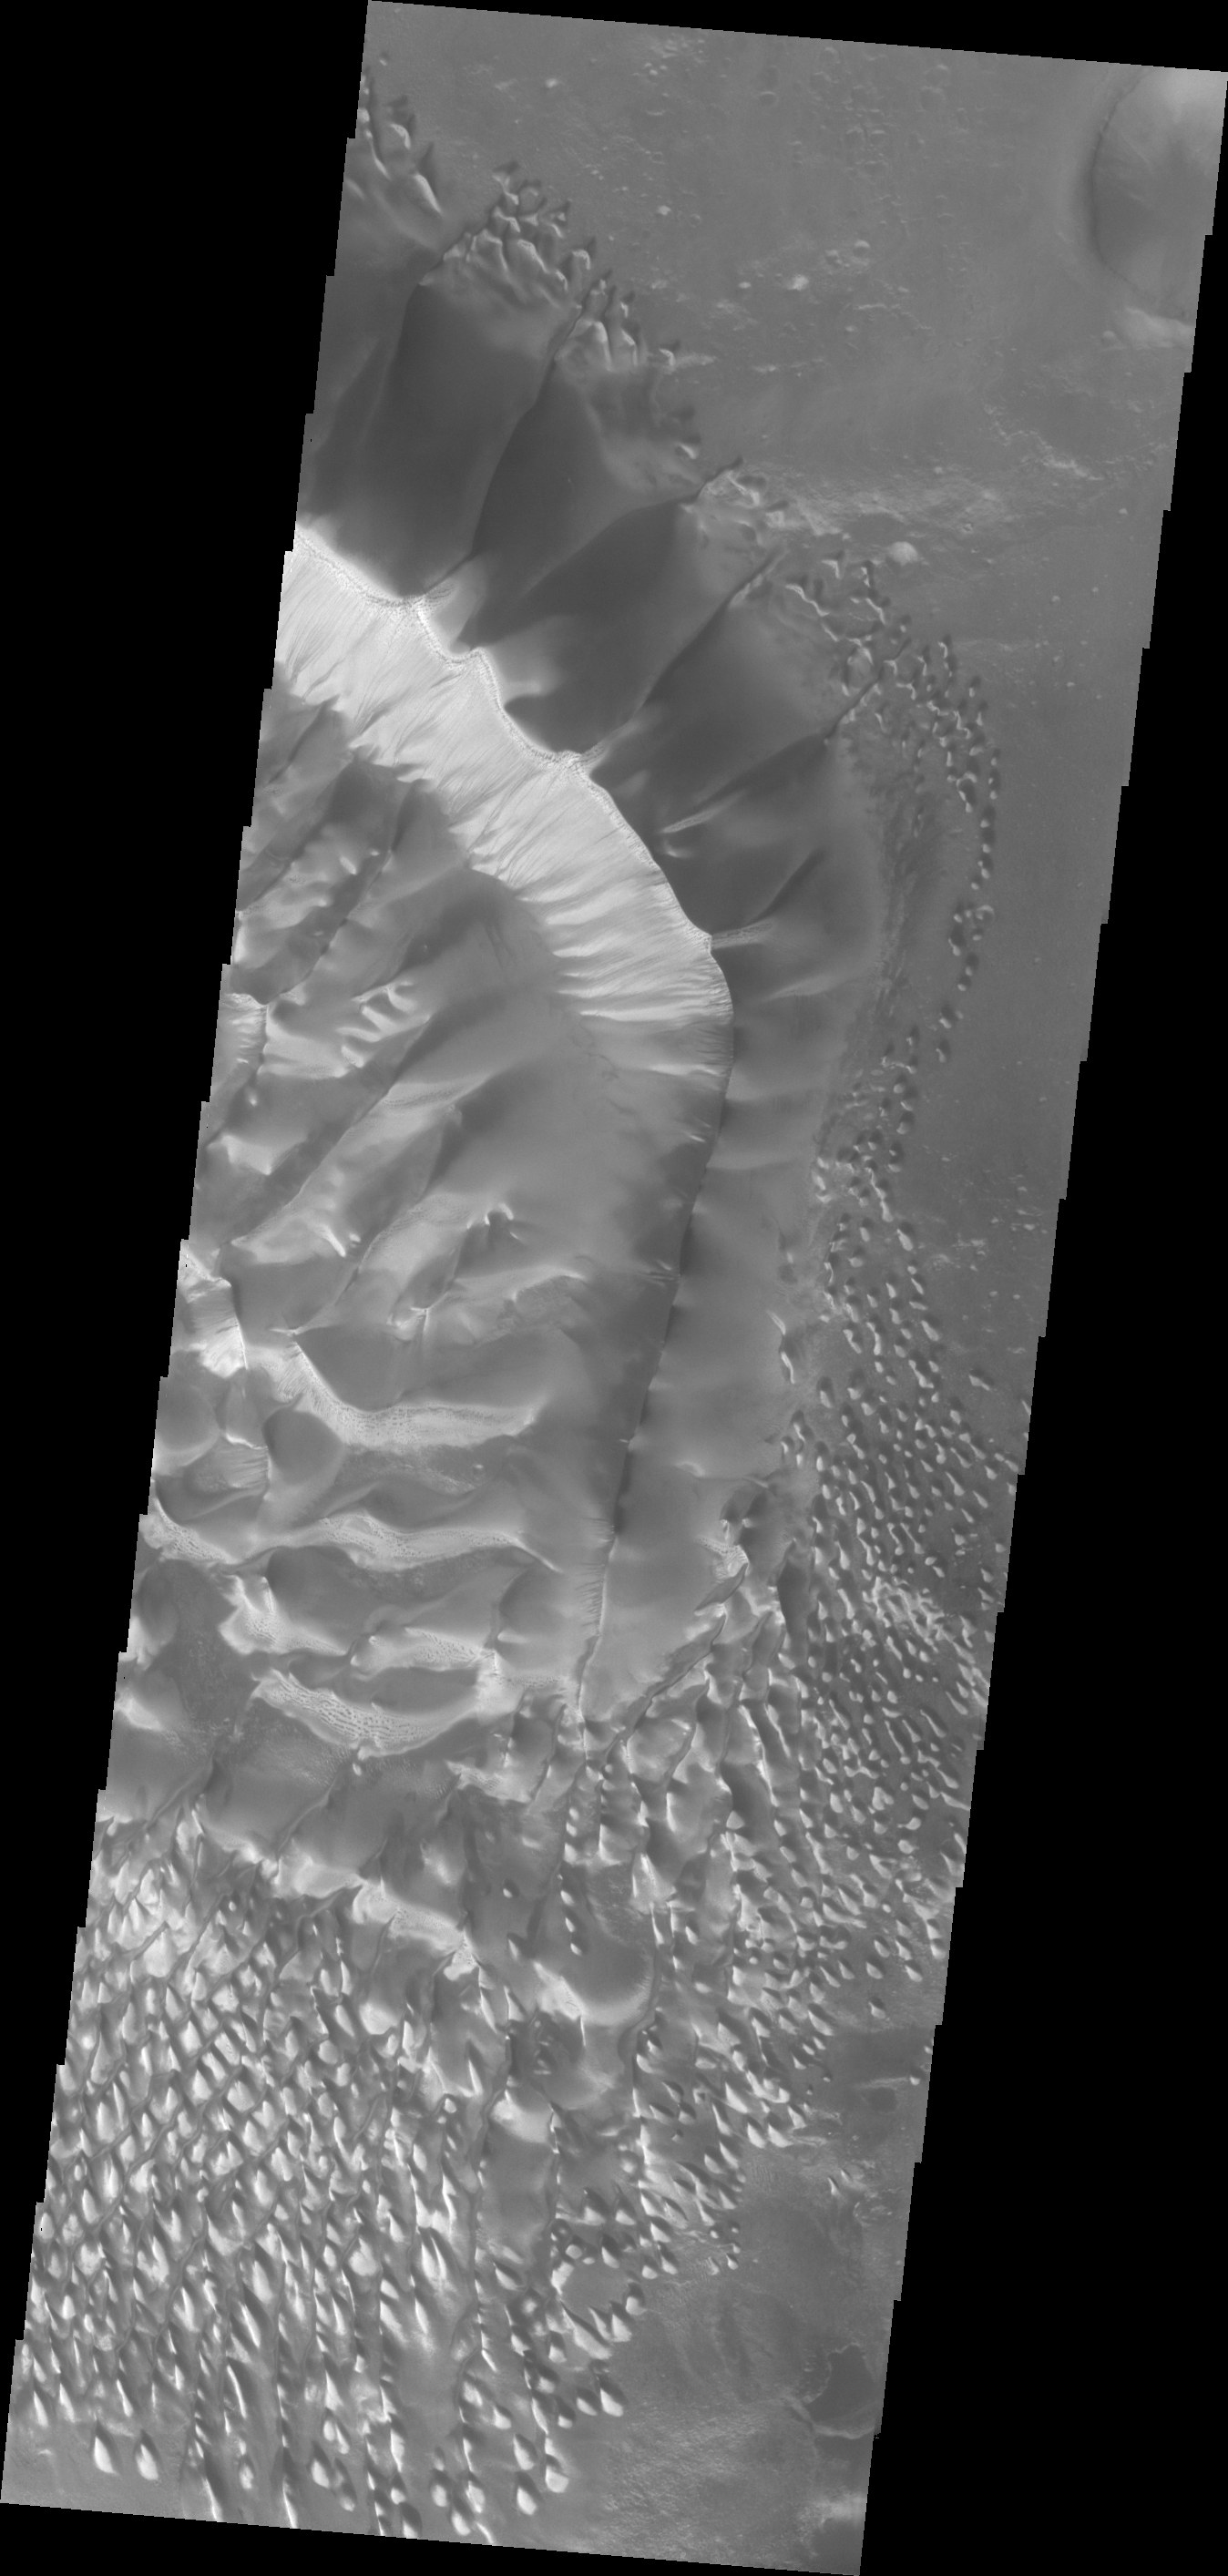

Russell Crater Dunes

This beautiful huge dune and associated smaller dunes are located on the floor of Russell Crater.

Credit: NASA/JPL/ASU